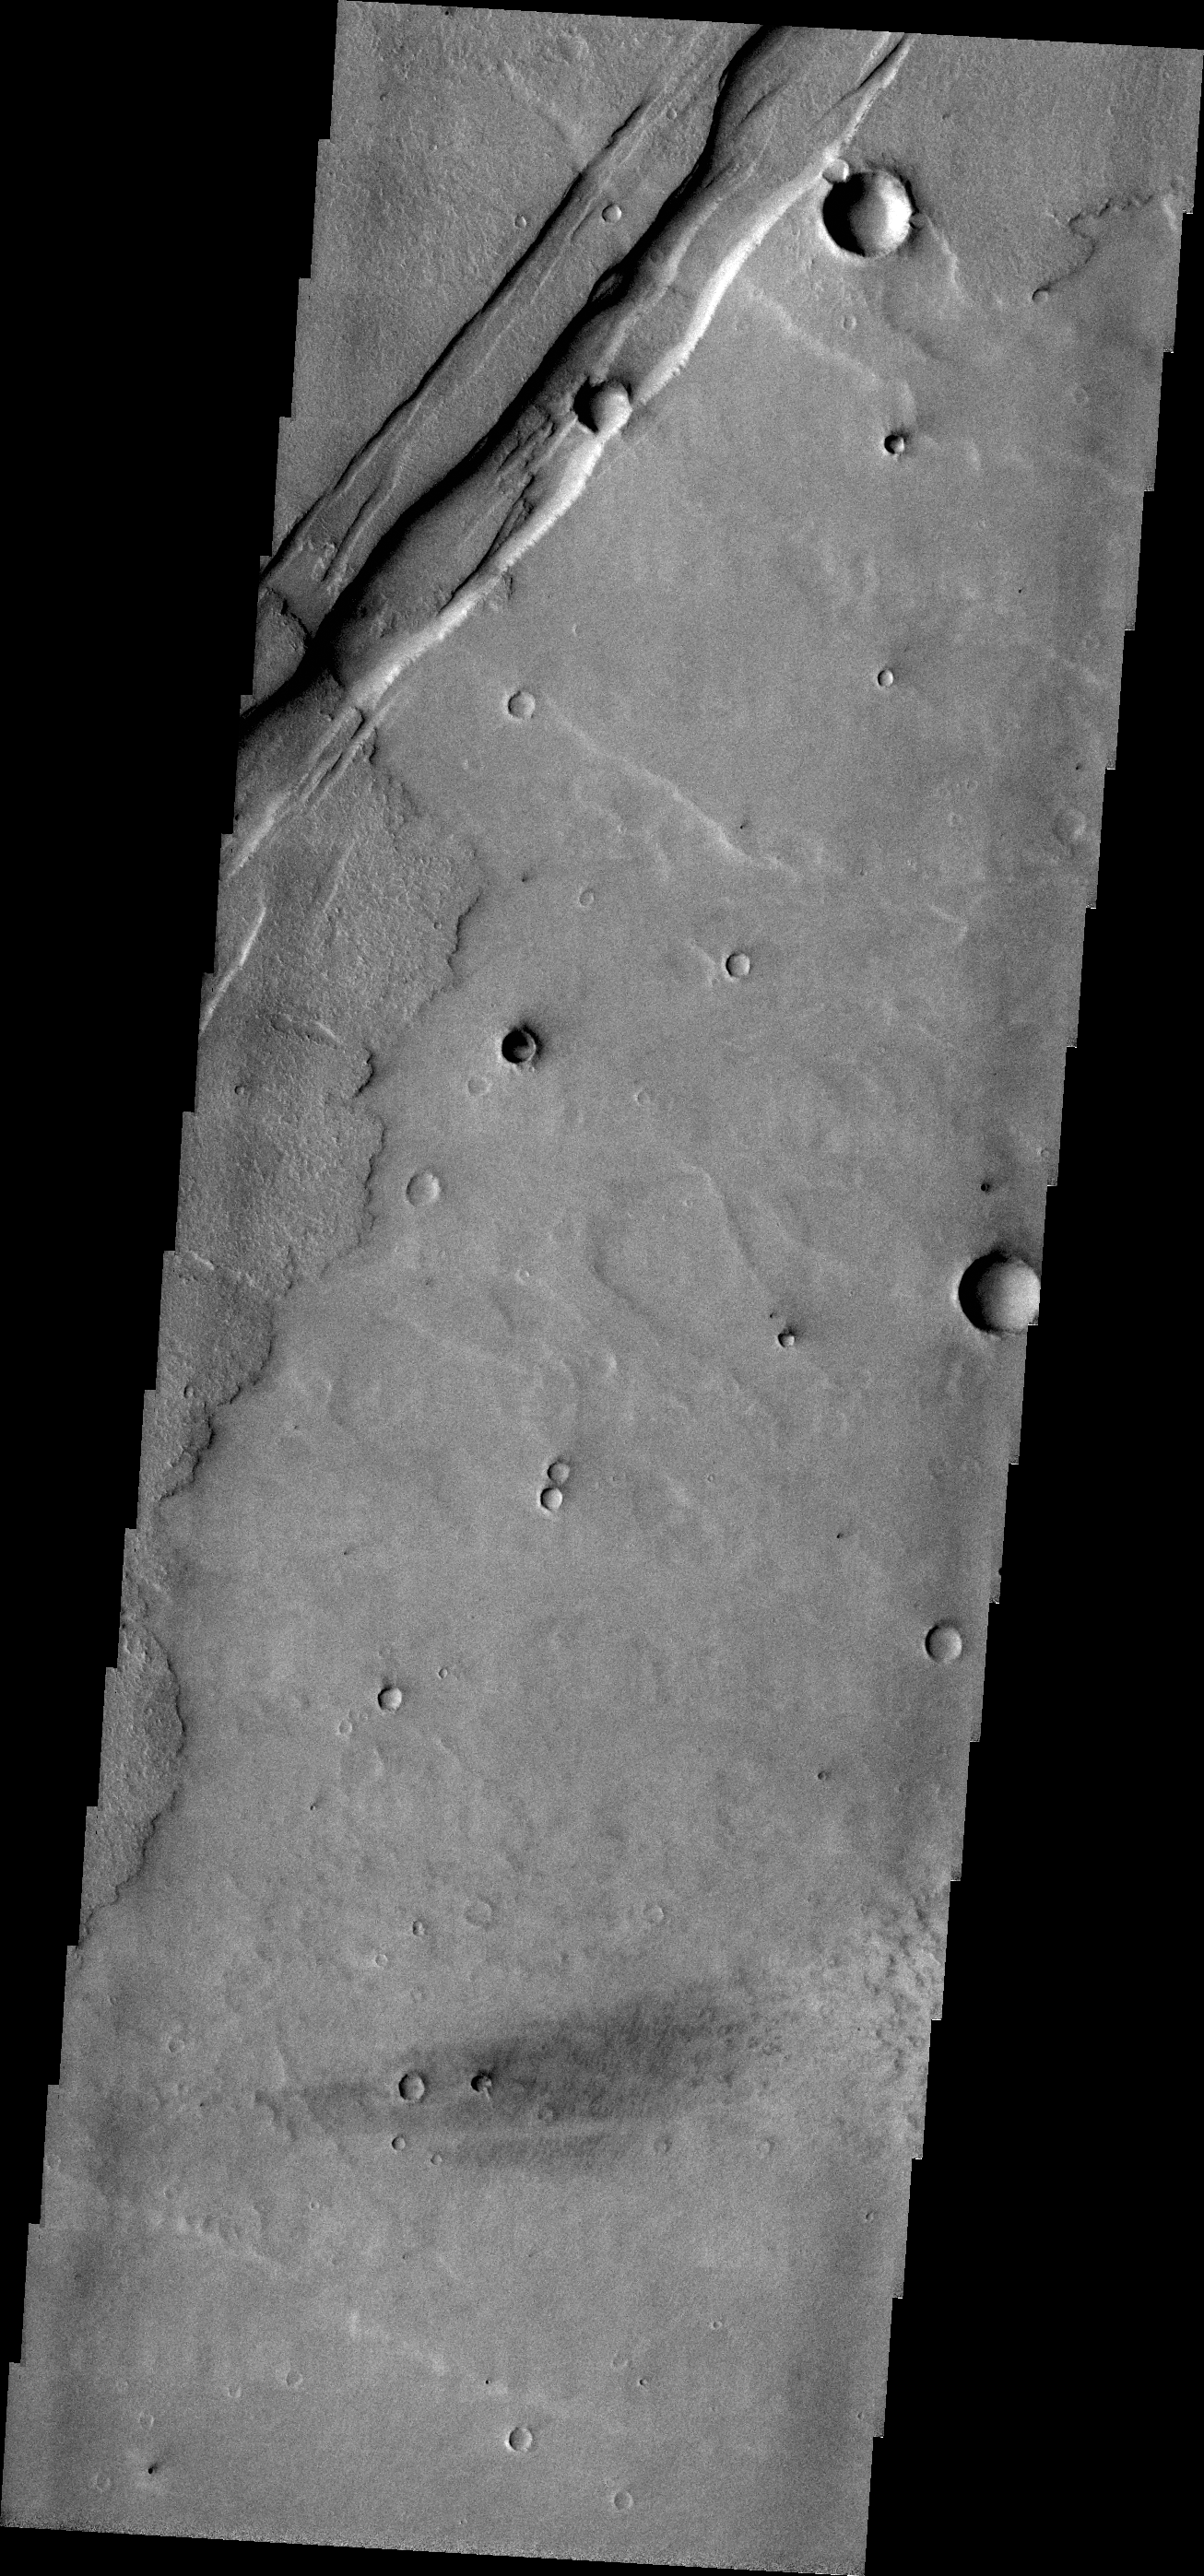

Graben

The parallel sides and low interior seen in this VIS image are faults and down-dropped material between the faults. This tectonic feature is called a graben. The graben in this image is located in Daedalia Planum.

Credit: NASA/JPL/ASU